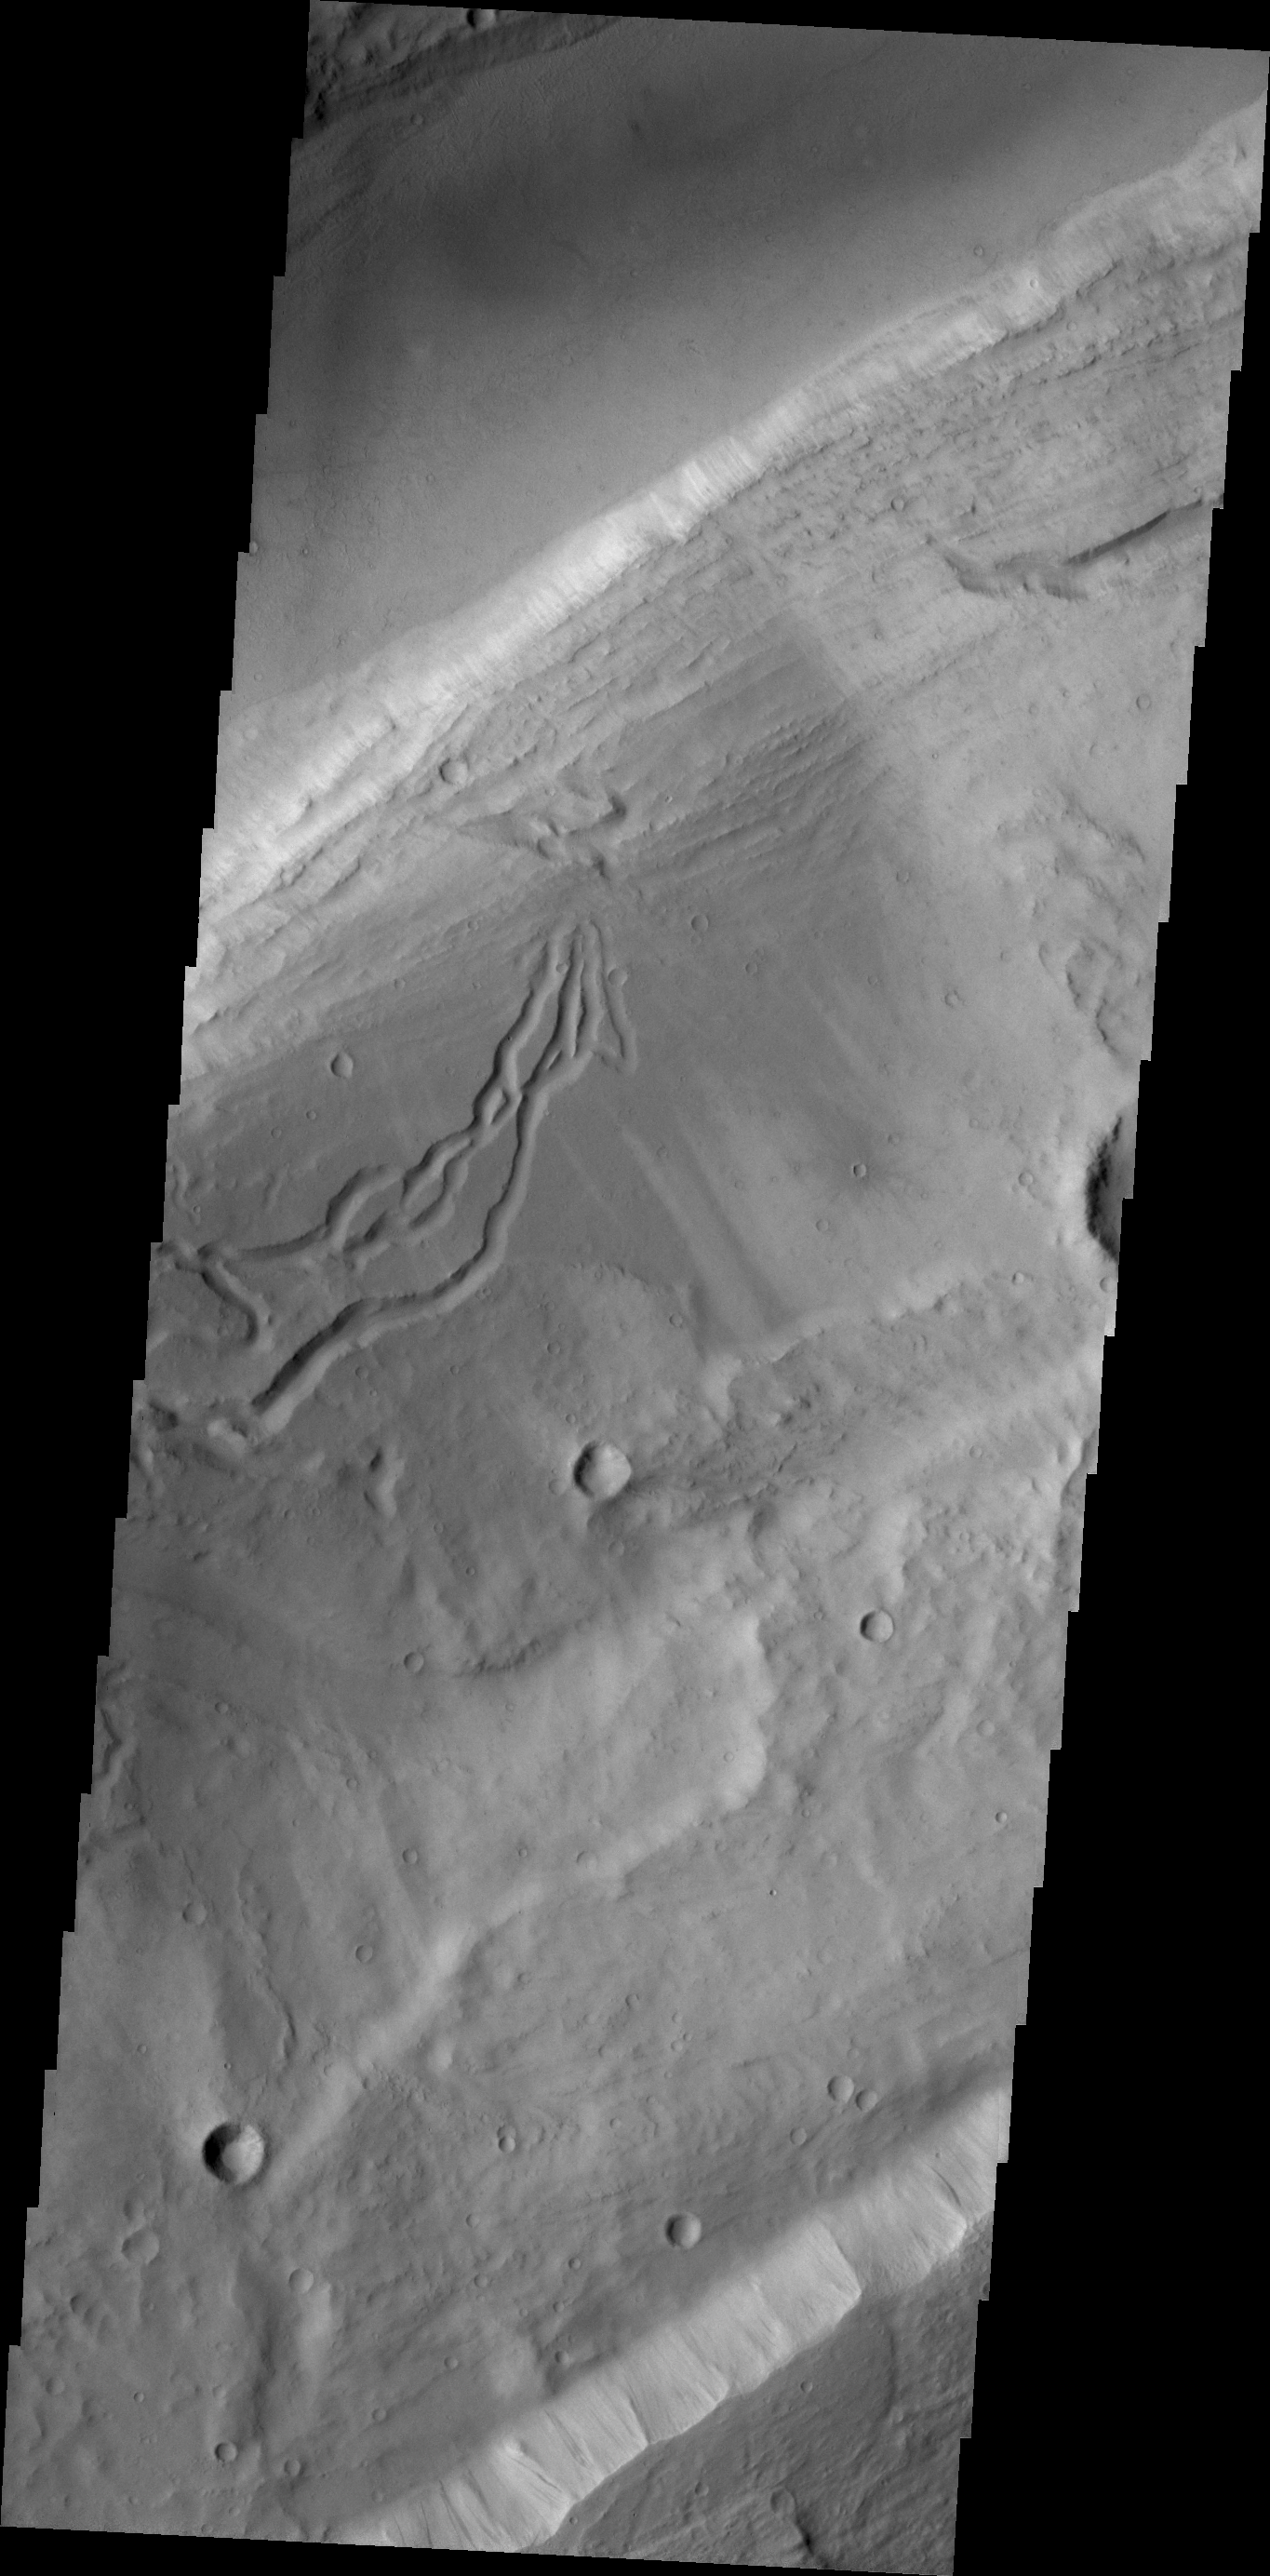

Kasei Valles

This VIS image shows secondary channeling on a terrace of the huge Kasei Valles outflow system.

Credit: NASA/JPL/ASU